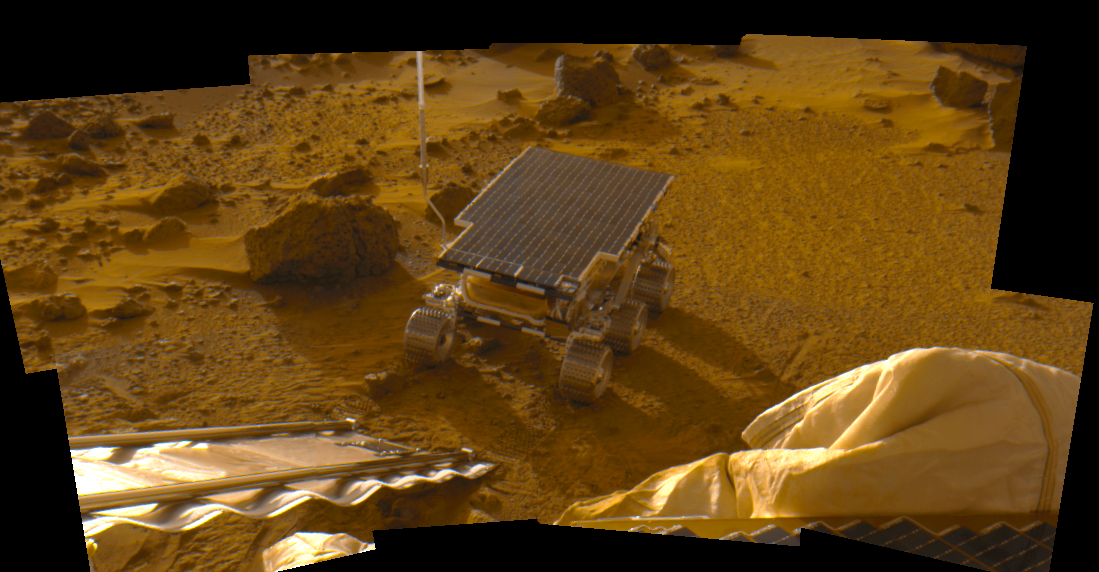

Newly Deployed Sojourner Rover

This 8-image mosaic was acquired during the late afternoon (near 5pm LST, note the long shadows) on Sol 2 as part of the predeploy “insurance panorama” and shows the newly deployed rover sitting on the Martian surface. This color image was generated from images acquired at 530,600, and 750 nm. The insurance panorama was designed as “insurance” against camera failure upon deployment. Had the camera failed, the losslessly-compressed, multispectral insurance panorama would have been the main source of image data from the IMP.

However, the camera deployment was successful, leaving the insurance panorama to be downlinked to Earth several weeks later. Ironically enough, the insurance panorama contains some of the best quality image data because of the lossless data compression and relatively dust-free state of the camera and associated lander/rover hardware on Sol 2.

Mars Pathfinder is the second in NASA’s Discovery program of low-cost spacecraft with highly focused science goals. The Jet Propulsion Laboratory, Pasadena, CA, developed and manages the Mars Pathfinder mission for NASA’s Office of Space Science, Washington, D.C. JPL is an operating division of the California Institute of Technology (Caltech). The IMP was developed by the University of Arizona Lunar and Planetary Laboratory under contract to JPL. Peter Smith is the Principal investigator.

Photojournal note: Sojourner spent 83 days of a planned seven-day mission exploring the Martian terrain, acquiring images, and taking chemical, atmospheric and other measurements. The final data transmission received from Pathfinder was at 10:23 UTC on September 27, 1997. Although mission managers tried to restore full communications during the following five months, the successful mission was terminated on March 10, 1998.

Credit: NASA/JPL